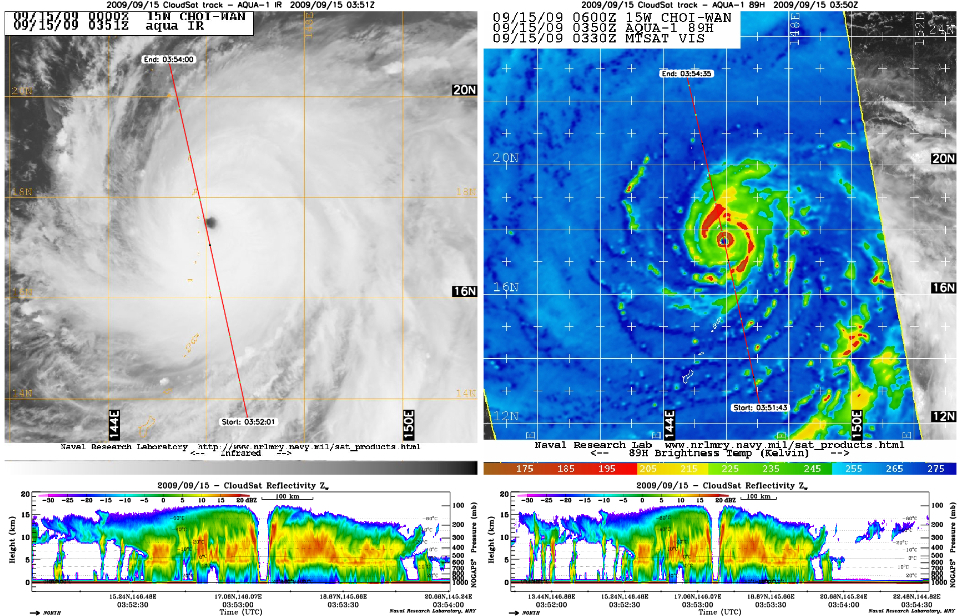

CloudSat Peers Into the Heart of a Super Typhoon

NASA’s CloudSat satellite captured an eye overpass of Super Typhoon Choi-Wan in the Western Pacific on September 15, 2009 at 0352Z. The storm is the strongest typhoon of the year to date, with maximum sustained winds of 155 miles per hour (135 knots), which puts Choi-Wan on the verge of becoming a Category 5 storm on the Saffir-Simpson hurricane scale.

The CloudSat overpass (the lower images below the MODIS and ASMR-E images above) shows a vertical cross-section right through the center of the storm. The eye center is free of cirrus clouds, with eyewall edges that slope outward toward the top of the storm and “hot towers” on both sides (denoted by the bright red bands outside the eye center in the NASA Aqua satellite AMSR-E 89 gigahertz image). Hot towers are cumulonimbus clouds that penetrate the tropical troposphere layer.

The storm has a well-developed, fully-enclosed circular eyewall (red circle) around the eye center, with intense convection and precipitation extending outwards, shown in oranges and reds. The Aqua infrared image depicts cloud cover throughout the overpass, but the CloudSat image reveals convection-free areas known as “moats” that contain a thick cirrus cloud canopy between the storm’s spiral rain bands. This is one of a few inner-eye images that CloudSat has captured of a storm of this intensity.

Quicklook Images can viewed at the CloudSat Data Processing Center.

Credit: NASA/JPL/The Cooperative Institute for Research in the Atmosphere (CIRA), Colorado State University